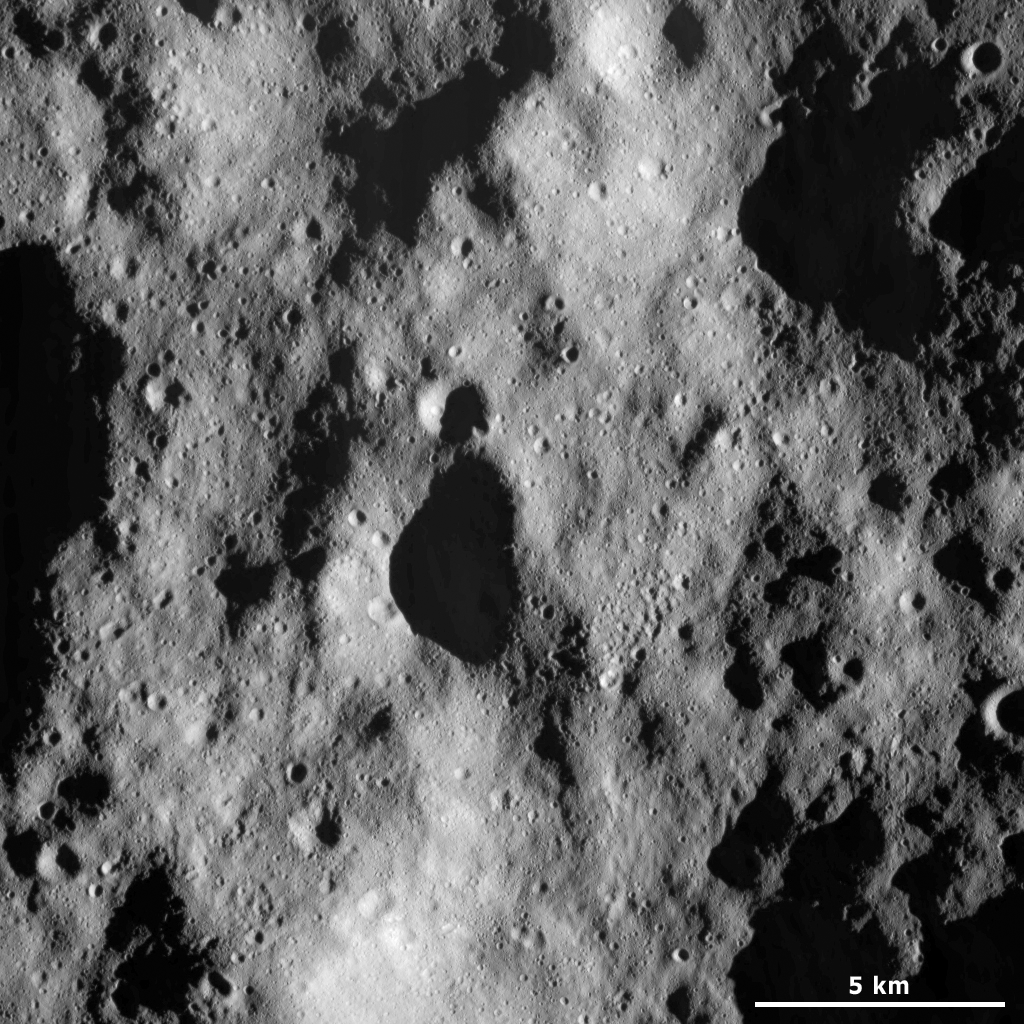

Cratered Terrain

This Dawn framing camera (FC) image of Vesta shows a part of the heavily cratered terrain in Vesta’s northern hemisphere. There are a variety of craters in this image. They range from diameters of less than 1 kilometer (0.6 mile) to roughly 7 kilometers (4 miles). Some of the craters have fresh, sharp rims, which suggests that they are reasonably young. But most of the craters have degraded, rounded rims, which suggests that they are older. There is a cluster of small craters to the right of the center of the image. These craters may be secondary craters, which are formed by debris ejected out of larger impact craters during their formation. The northern hemisphere of Vesta contains more craters than the southern hemisphere, which indicates that the surface in the northern hemisphere is older than the surface in the southern hemisphere. This is because an older surface has more time to accumulate craters than a younger surface.

This image is located in Vesta’s Bellicia quadrangle, in Vesta’s northern hemisphere. NASA’s Dawn spacecraft obtained this image with its framing camera on April 8, 2012. This image was taken through the camera’s clear filter. The distance to the surface of Vesta is 219 kilometers (136 miles) and the image has a resolution of about 20 meters (66 feet) per pixel. This image was acquired during the LAMO (low-altitude mapping orbit) phase of the mission.

The Dawn mission to Vesta and Ceres is managed by NASA’s Jet Propulsion Laboratory, a division of the California Institute of Technology in Pasadena, for NASA’s Science Mission Directorate, Washington D.C. UCLA is responsible for overall Dawn mission science. The Dawn framing cameras have been developed and built under the leadership of the Max Planck Institute for Solar System Research, Katlenburg-Lindau, Germany, with significant contributions by DLR German Aerospace Center, Institute of Planetary Research, Berlin, and in coordination with the Institute of Computer and Communication Network Engineering, Braunschweig. The framing camera project is funded by the Max Planck Society, DLR, and NASA/JPL.

Credit: NASA/JPL-Caltech/UCLA/MPS/DLR/IDA